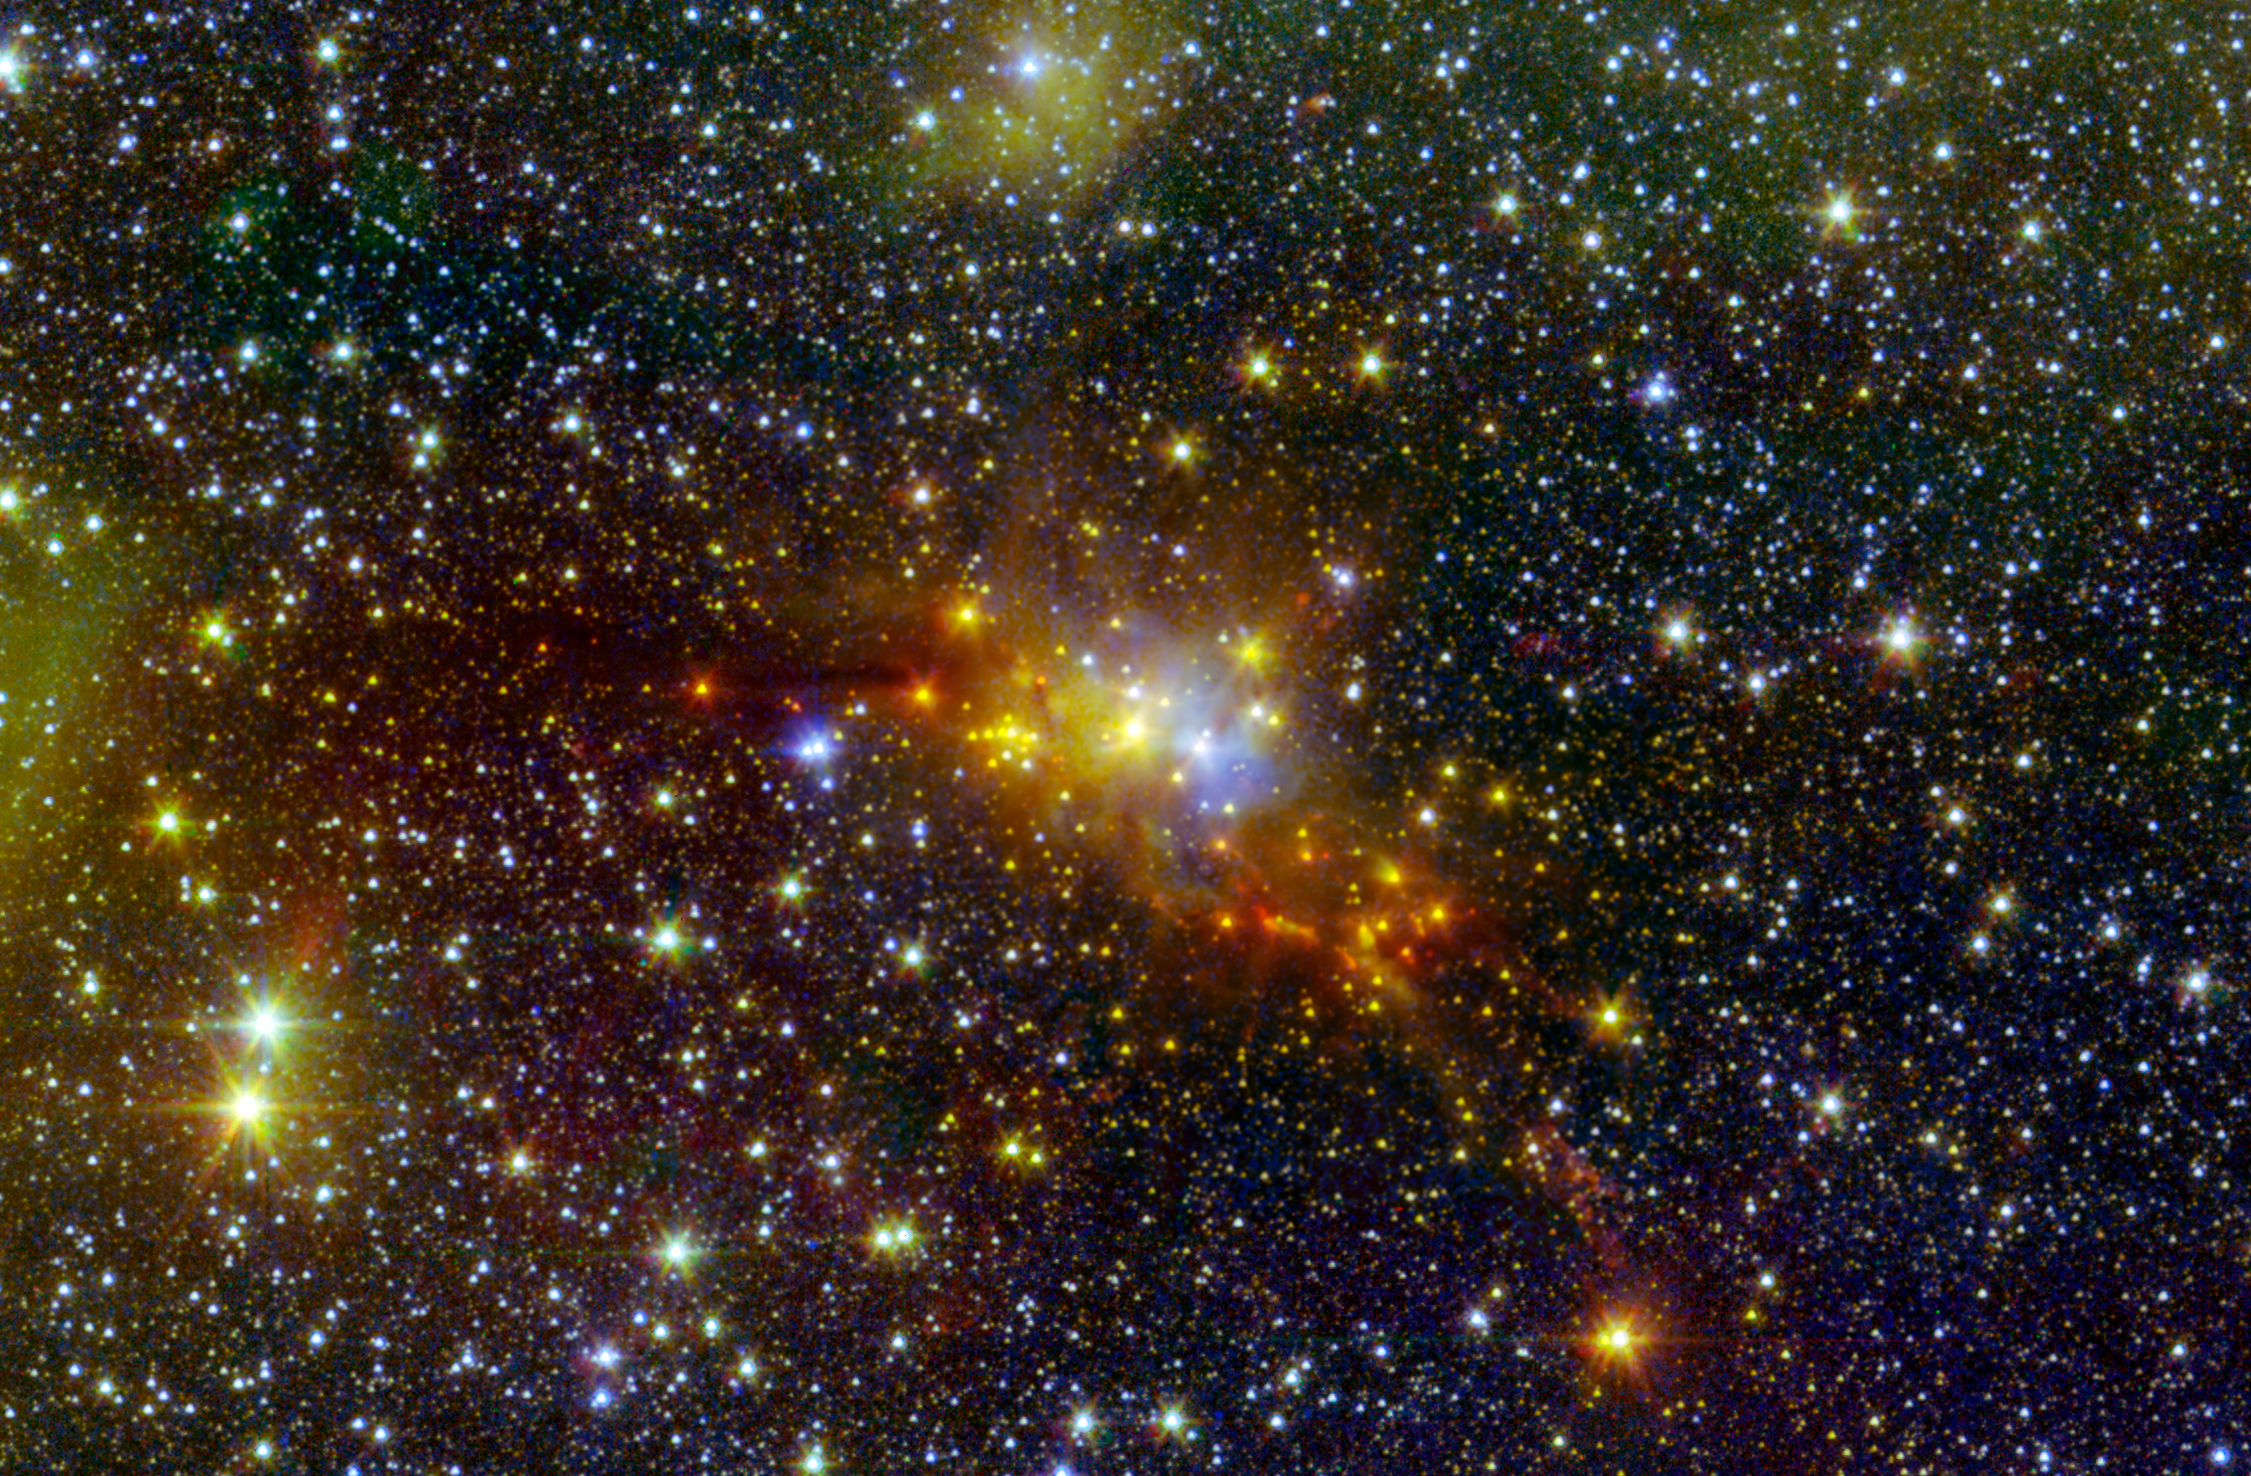

The ‘Serpent’ Star-Forming Cloud Spawns Stars

Within the swaddling dust of the Serpens Cloud Core, astronomers are studying one of the youngest collections of stars ever seen in our galaxy. This infrared image combines data from NASA’s Spitzer Space Telescope with shorter-wavelength observations from the Two Micron All Sky Survey (2MASS), letting us peer into the clouds of dust wrapped around this stellar nursery.

At a distance of around 750 light-years, these young stars reside within the confines of the constellation Serpens, or the “Serpent.” This collection contains stars of only relatively low to moderate mass, lacking any of the massive and incredibly bright stars found in larger star-forming regions like the Orion nebula. Our sun is a star of moderate mass. Whether it formed in a low-mass stellar region like Serpens, or a high-mass stellar region like Orion, is an ongoing mystery.

The stellar “hatchlings” in the Serpens Cloud Core represent the very youngest stages of stellar development. They appear as red, orange and yellow points clustered near the center of the image. Other red features include jets of material ejected from these young stars. Some mature stars that are not in the nebula appear yellowish due to dust obscuring our view at shorter, bluer wavelengths.

This region also includes a population of prenatal stars that are so deeply enshrouded in their dusty cocoons to be completely hidden in this view. They only become detectable at much longer wavelengths of light.

The inner Serpens Cloud Core is remarkably detailed in this image, as it was assembled from 82 separate snapshots totaling a whopping 16.2 hours of Spitzer observing time. Serpens is one of several star-forming regions targeted by the Young Stellar Object Variability (YSOVAR) project, which conducted repeated observations in each area to look for changes in brightness in the baby stars. Such fluctuations can provide valuable clues to how stars gobble up gas and dust as they grow and mature.

Spitzer observations at wavelengths of 3.5 and 4.6 microns are shown in green and red, respectively. 2MASS data at 1.3 microns is displayed as blue. These observations date from Spitzer’s warm mission phase, following the depletion of its liquid coolant in 2009.

The 2MASS mission was a joint effort between the California Institute of Technology, Pasadena, Calif., the University of Massachusetts and NASA’s Jet Propulsion Laboratory, Pasadena, Calif.

NASA’s Jet Propulsion Laboratory, Pasadena, Calif., manages the Spitzer Space Telescope mission for NASA’s Science Mission Directorate, Washington. Science operations are conducted at the Spitzer Science Center at the California Institute of Technology in Pasadena. Spacecraft operations are based at Lockheed Martin Space Systems Company, Littleton, Colorado. Data are archived at the Infrared Science Archive housed at the Infrared Processing and Analysis Center at Caltech. Caltech manages JPL for NASA.

Credit: NASA/JPL-Caltech/2MASS